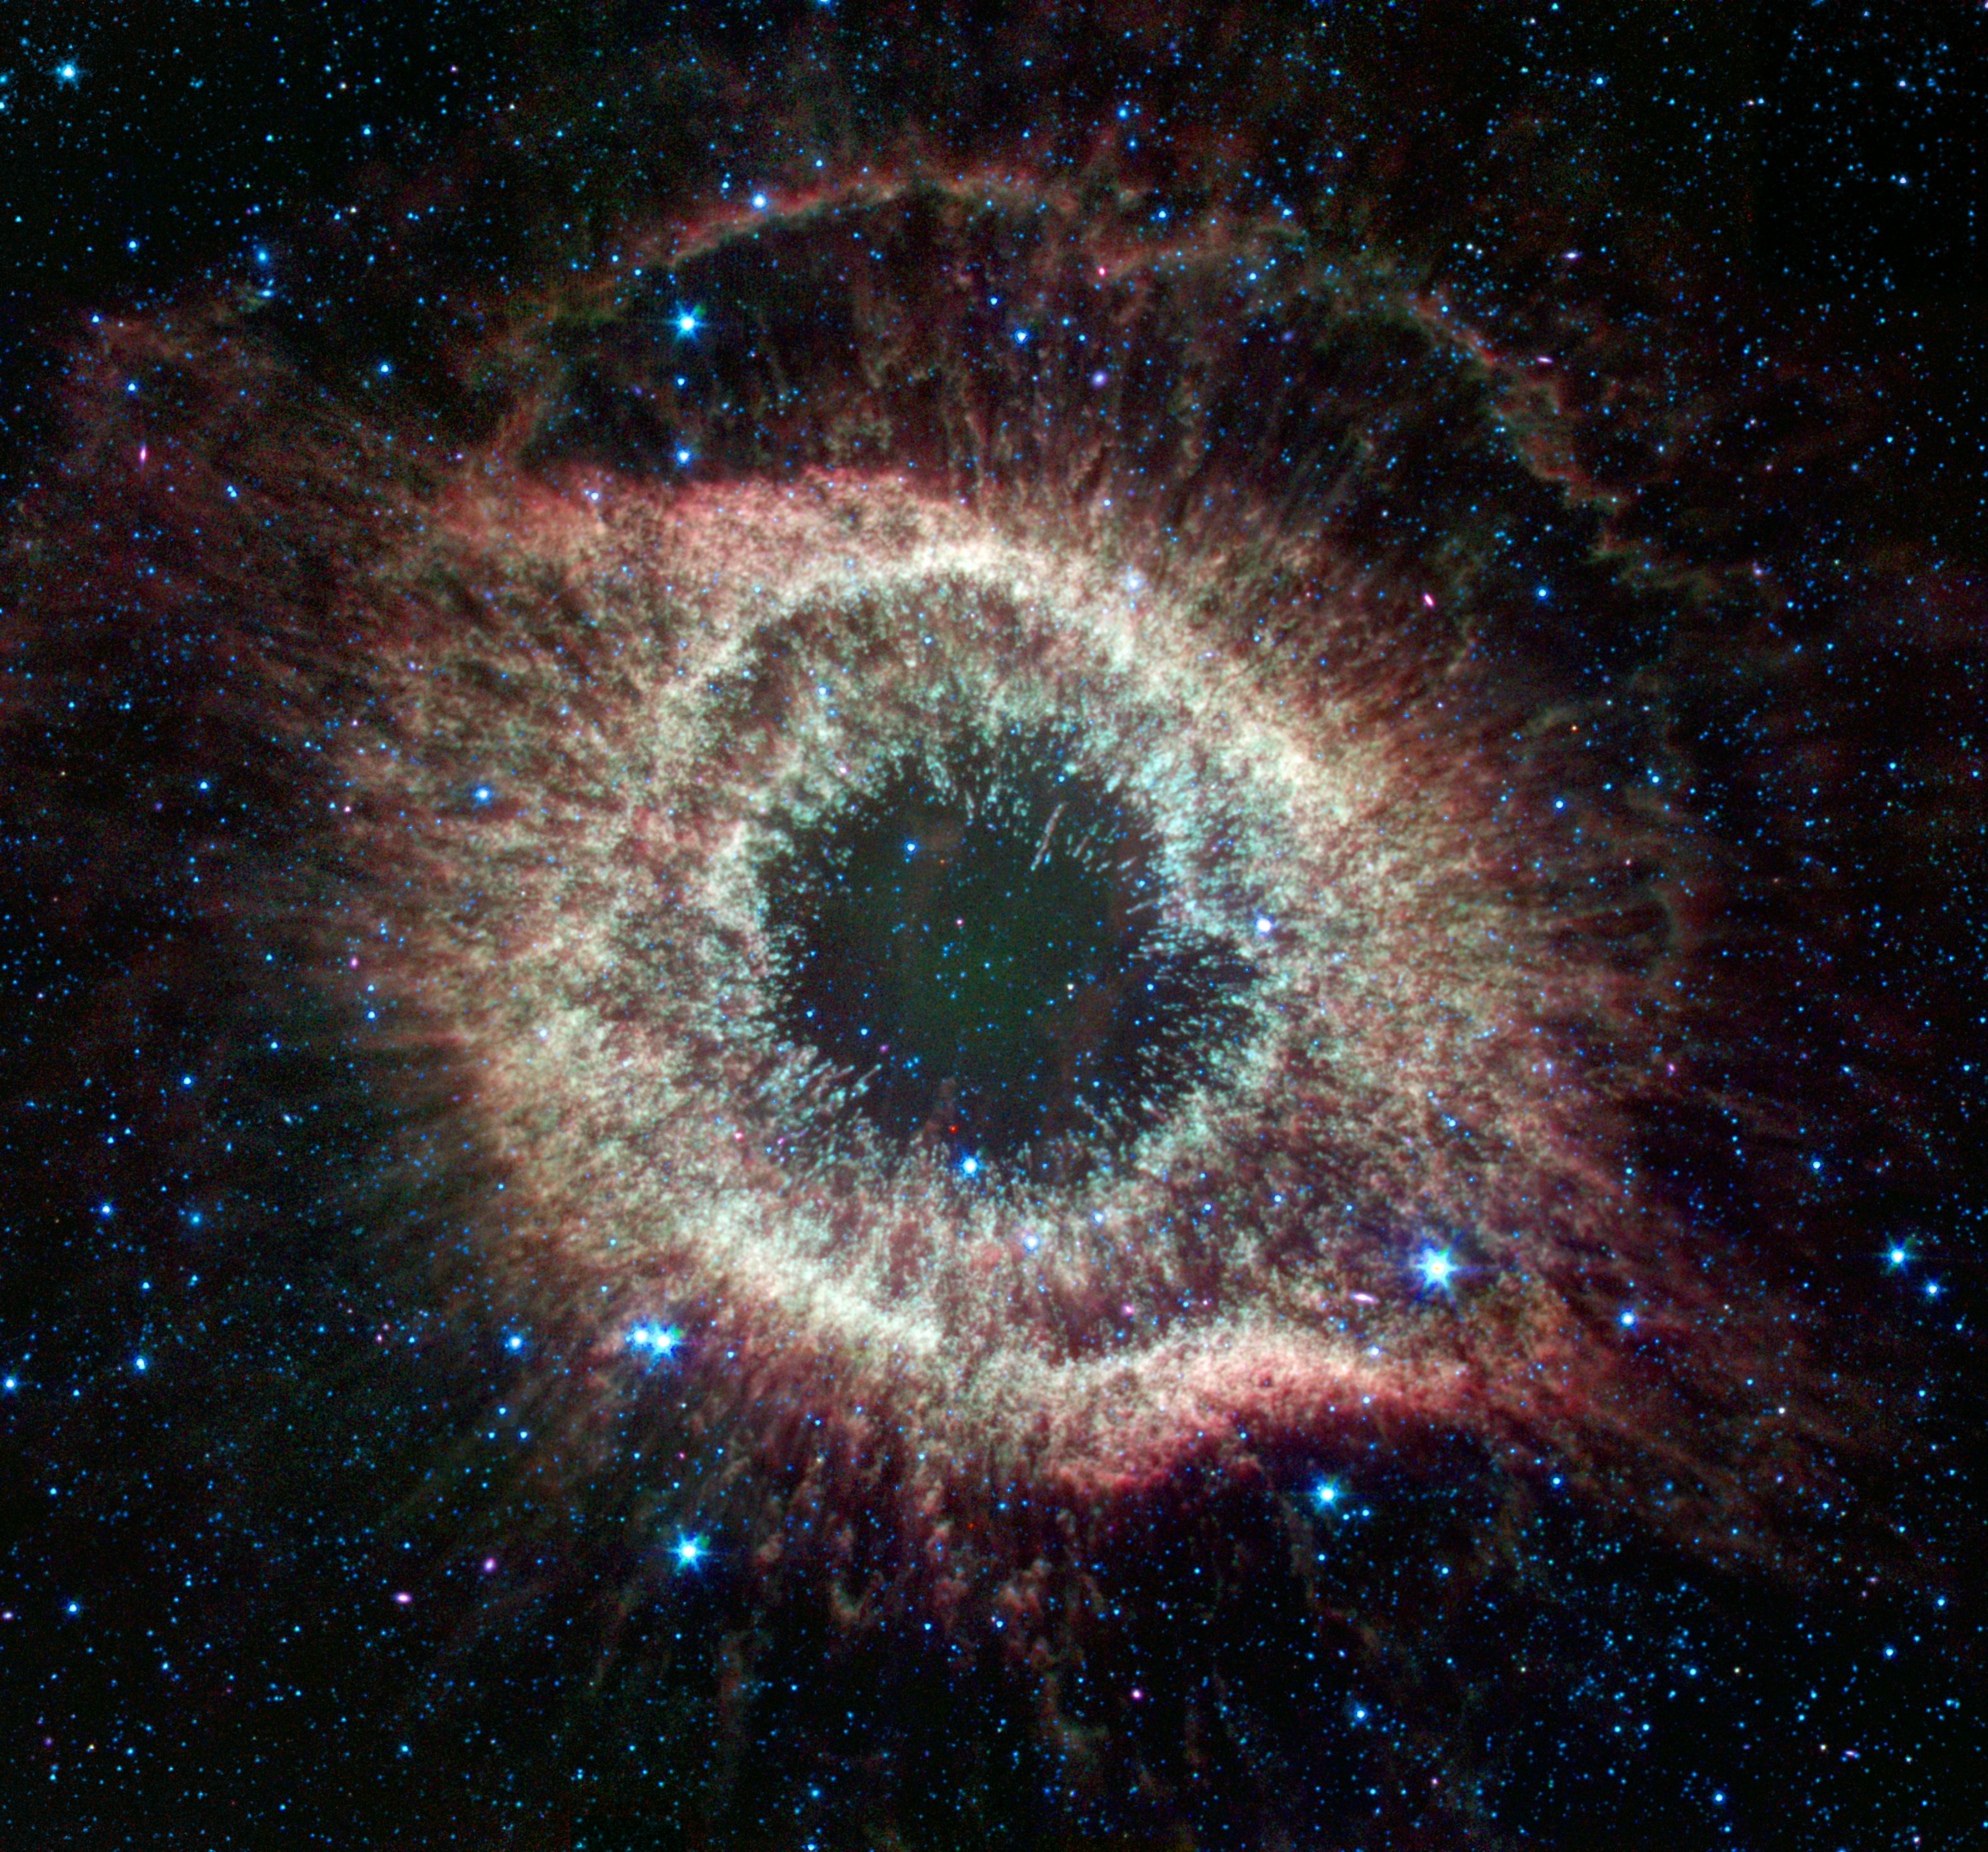

Spitzer Celebrates Fourth Anniversary with Celestial Fireworks

A newly expanded image of the Helix nebula lends a festive touch to the fourth anniversary of the launch of NASA’s Spitzer Space Telescope. This spectacular object, a dying star unraveling into space, is a favorite of amateur and professional astronomers alike. Spitzer has mapped the expansive outer structure of the six-light-year-wide nebula, and probed the inner region around the central dead star to reveal what appears to be a planetary system that survived the star’s chaotic death throes. View theoriginal image The Infrared Helix at PIA03294.

Spitzer launched from Cape Canaveral, Fla., on August 25, 2003. In its four years of operations, Spitzer has provided unprecedented infrared views of objects as diverse as asteroids in our own solar system to galaxies at the edge of the observable universe. Recent discoveries include the first detection of water vapor on a planet orbiting another star and a titanic galactic collision five billion light-years away.

Another cause for celebration is Spitzer’s excellent technical performance. Spitzer is the first infrared space telescope to use an Earth-trailing orbit and passive cooling techniques, such as a sun shield, to obtain the low temperatures required for an infrared observatory. The design allowed for a much smaller tank of liquid-helium coolant, or cryogen, to chill the telescope, thereby slashing mission costs.

The minimum expected lifetime of Spitzer was only two-and-one-half years. Now, Spitzer’s cryogen is expected to last much longer, giving the mission a lifetime of more than five-and-one-half years.

JPL is responsible for the operations of the Spitzer spacecraft, while science operations are conducted at the Spitzer Science Center at the California Institute of Technology, Pasadena, Calif. Spacecraft engineering is carried out by Lockheed Martin, Denver, Colo., with help from Ball Aerospace Corporation, Boulder, Colo.

Credit: NASA/JPL-Caltech